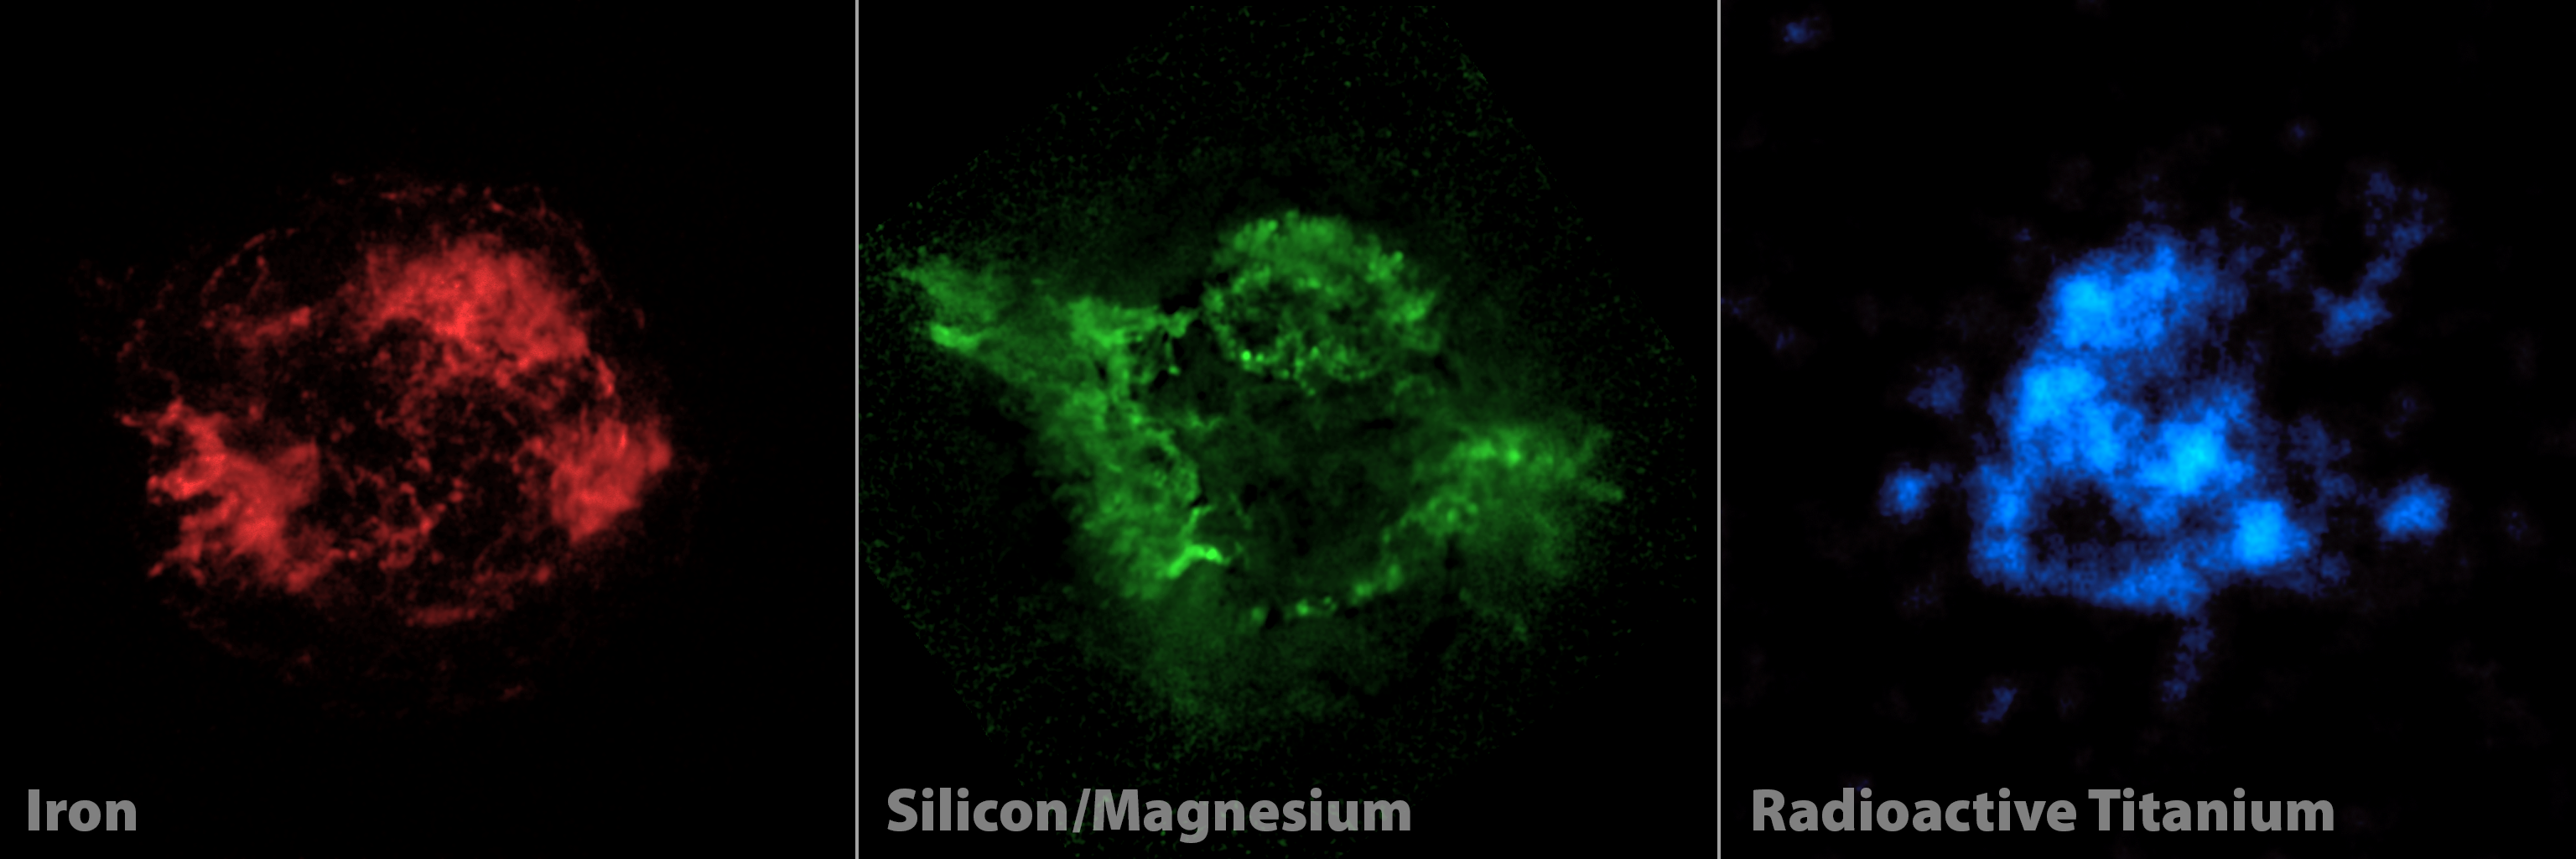

Adding a New "Color" to Palate of Cassiopeia A Images

Elements making up the shredded remains of a massive star that exploded in a supernova are highlighted in this three-panel view. Red and green show iron, and both silicon and magnesium, respectively, as seen by NASA's Chandra X-ray Observatory. Blue shows radioactive titanium-44, mapped by NASA's Nuclear Spectroscopic Telescope Array, or NuSTAR, for the first time.

The radioactive titanium map amounts to new evidence in the case of why Cassiopeia A, and other massive stars, explode. The radioactive material glows in X-rays all the time, while the iron and other elements only glow in X-rays after they are heated by shock waves sent out from the explosion. For this reason, the radioactive titanium provides a more direct look at the heart of the explosion, and tells researchers what happened right when the star blasted apart.

The supernova explosion was not driven by jets, a realization to come out of the NuSTAR data. The green Chandra map shows that jets left imprints in material at the outer portions of the supernova remnant; if the blast had been directly spurred by these jets, then researchers would have expected the radioactive material seen by NuSTAR to have the same jet pattern. As the blue map does not match the green one, the jet-driven models of supernovas are ruled out.

Credit: NASA/JPL-Caltech/CXC/SAO